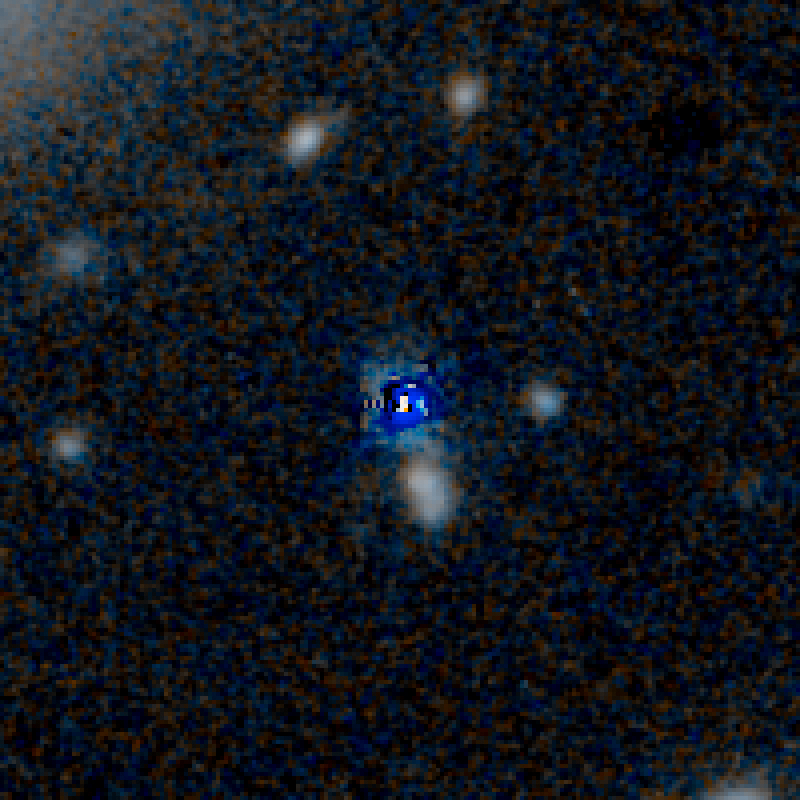

QSO UKFS 0030 HST Image (Quasar Subtracted)

Object Name: UKFS 0030
Object Description: Dust-Reddened Quasars
Instrument: HST/WFC3/IR
Filters: F125W (J) and F160W (H)

This image is a composite of separate exposures acquired by the WFC3 instruments on the Hubble Space Telescope. Several filters were used to sample broad wavelength ranges. The color results from assigning different hues (colors) to each monochromatic (grayscale) image associated with an individual filter. In this case, the assigned colors are: Blue: F125W (J) Orange: F160W (H)

Credit: NASA, ESA, and E. Glikman (Middlebury College, Vermont)